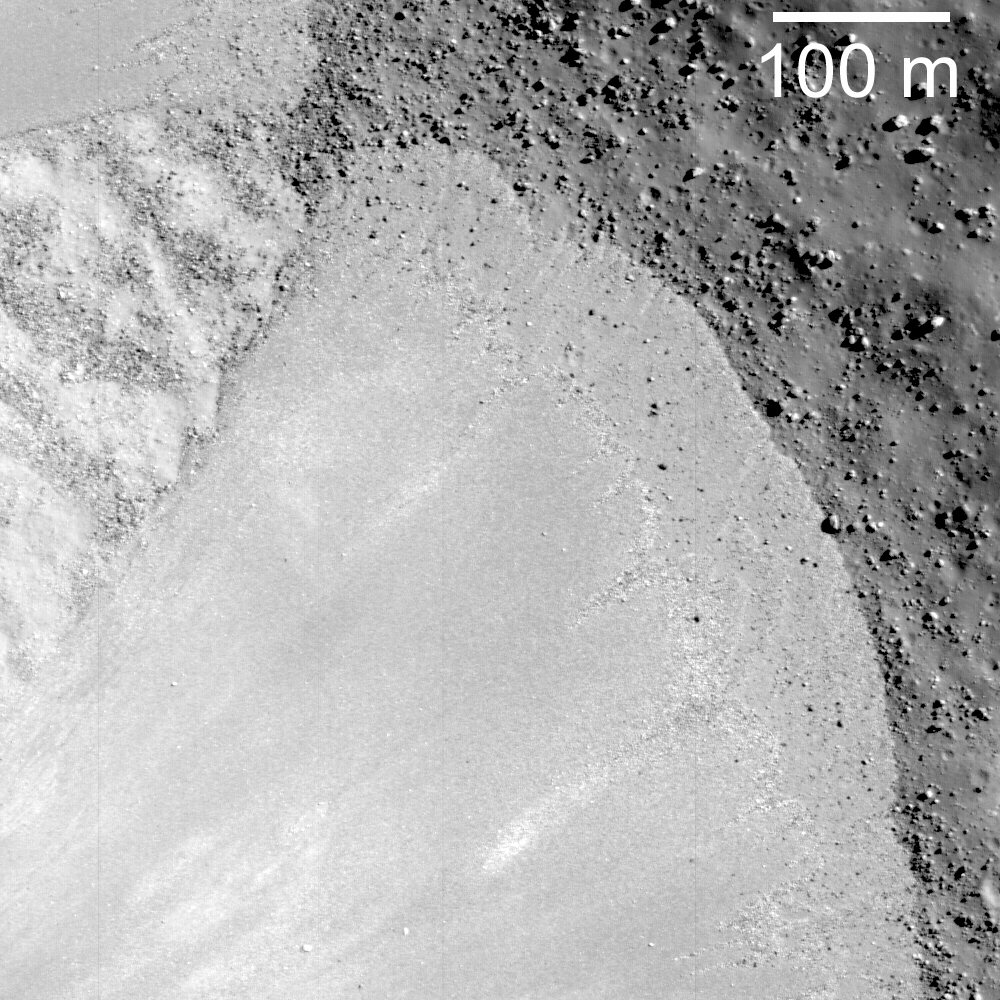

Debris Flows I

Debris flow extending down the southwest wall of Janssen K crater (a highlands crater about 16 km in diameter). Image width is 570 meters.

Two separate debris flows extend down the western interior wall of the impact crater Janssen K (46.1°S, 42.3°E). A portion of one flow is observed in the upper left of the image, and a larger one extends from the bottom center. The bumpy terrain between the two flows is the underlying crater wall. These flows extend from the upper reaches of the inner crater wall (having traveled across ~4.5 km of the inner crater wall) and are composed of loose debris. The debris lobes and the loose rocks cover a sheet of impact melt that fills the crater floor.

NASA’s Goddard Space Flight Center built and manages the mission for the Exploration Systems Mission Directorate at NASA Headquarters in Washington. The Lunar Reconnaissance Orbiter Camera was designed to acquire data for landing site certification and to conduct polar illumination studies and global mapping. Operated by Arizona State University, the LROC facility is part of the School of Earth and Space Exploration (SESE). LROC consists of a pair of narrow-angle cameras (NAC) and a single wide-angle camera (WAC). The mission is expected to return over 70 terabytes of image data.

Credit: NASA/GSFC/Arizona State University